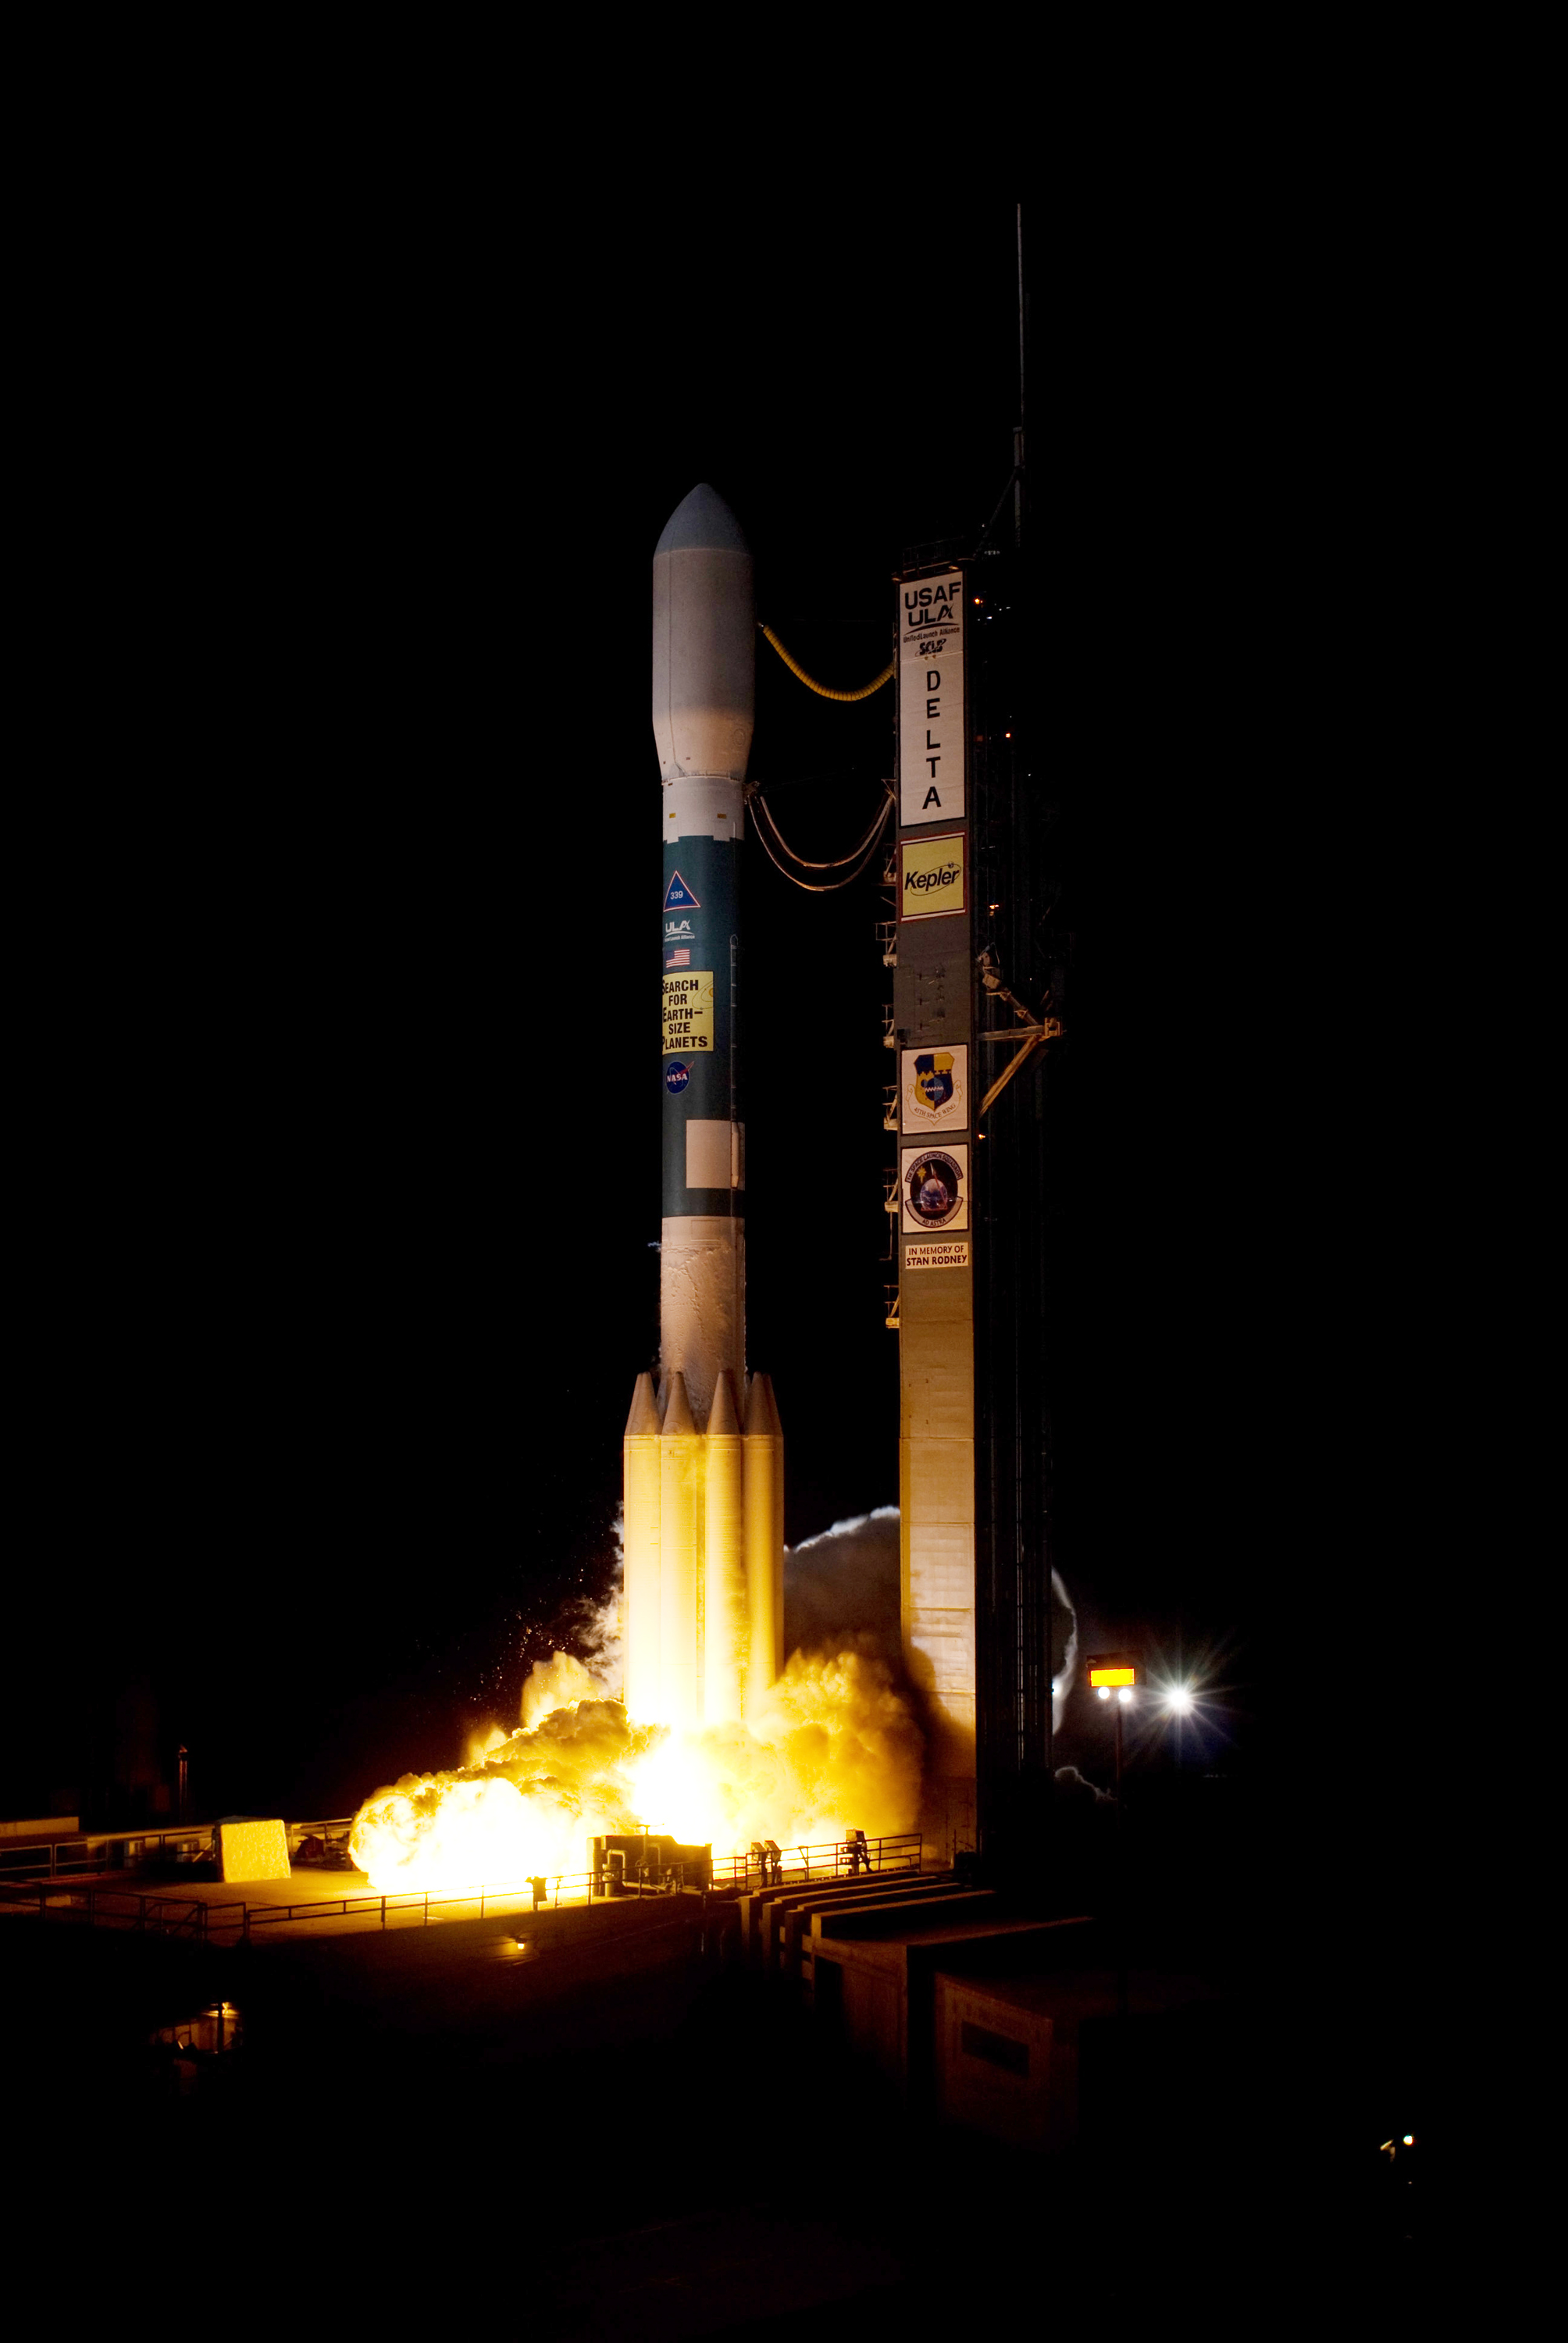

Kepler Team Marks Five Years in Space

Exactly five years ago, on March 6, 2009, NASA’s Kepler Space Telescope rocketed into the night skies above Cape Canaveral Air Force Station in Florida to find planets around other stars, called exoplanets, in search of potentially habitable worlds.

Since then, Kepler has unveiled a whole new side of our galaxy — one that is teeming with planets. Because of Kepler, we now know that most stars have planets, Earth-sized planets are common, and planets quite unlike those in our solar system exist.

By analyzing Kepler data, scientists have identified more than 3,600 candidates believed to be planets, and verified that 961 of those candidates actually are planets, many as small as Earth. Discoveries made using Kepler now account for more than half of all the known exoplanets.

“In five years, Kepler has revolutionized our view of our place in the universe,” said James Fanson, the former project manager for the mission at NASA’s Jet Propulsion Laboratory in Pasadena, Calif., during development and launch. “Now we know Earth-sized planets are common across the galaxy.”

Kepler’s finds include planets that orbit in the habitable zone, the range of distances from a star where the surface temperature of an orbiting planet may be suitable for life-giving liquid water. One example of a habitable-zone planet found by the mission is known as Kepler-22b. At 2.4 times the size of Earth, it is thought to be too big to be rocky and support life. Scientists believe other habitable-zone planets found by the Kepler mission might be rocky, such as Kepler-62f, which is 40 percent larger in size than Earth.

A twin to Earth — a planet with the same temperature and size as our planet — has not yet been identified, but the analysis is far from over, as scientists continue to search the Kepler data for the tiny signature of such a planet.

Other Kepler discoveries include hundreds of star systems hosting multiple planets, and establishing a new class of planetary system where planets orbit more than one sun.

In August of last year, the mission ended its science observations after a faulty reaction wheel affected the telescope’s ability to point precisely. The mission may be able to operate in a different mode and continue to do science. This next-generation mission proposal, called K2, will be considered for funding by NASA in the 2014 Astrophysics Senior Review of Operating Missions.

“Kepler really has reaped an amazing harvest of planets as well as other important and exciting results; much more than we had dared hope for,” said Nick Gautier, the deputy project scientist for the mission at JPL. “Kepler has demonstrated that essentially every star has planets. This is a philosophical game changer for thinking about humanity’s place in the universe.”

NASA’s Ames Research Center, Moffett Field, Calif., is responsible for the Kepler mission concept, ground system development, mission operations and science data analysis. NASA’s Jet Propulsion Laboratory in Pasadena, Calif., managed Kepler mission development. Ball Aerospace & Technologies Corp. in Boulder, Colo., developed the Kepler flight system and supports mission operations with the Laboratory for Atmospheric and Space Physics at the University of Colorado in Boulder. The Space Telescope Science Institute in Baltimore archives, hosts and distributes Kepler science data. Kepler is NASA’s 10th Discovery Mission and was funded by the agency’s Science Mission Directorate.

Credit: NASA/Ames